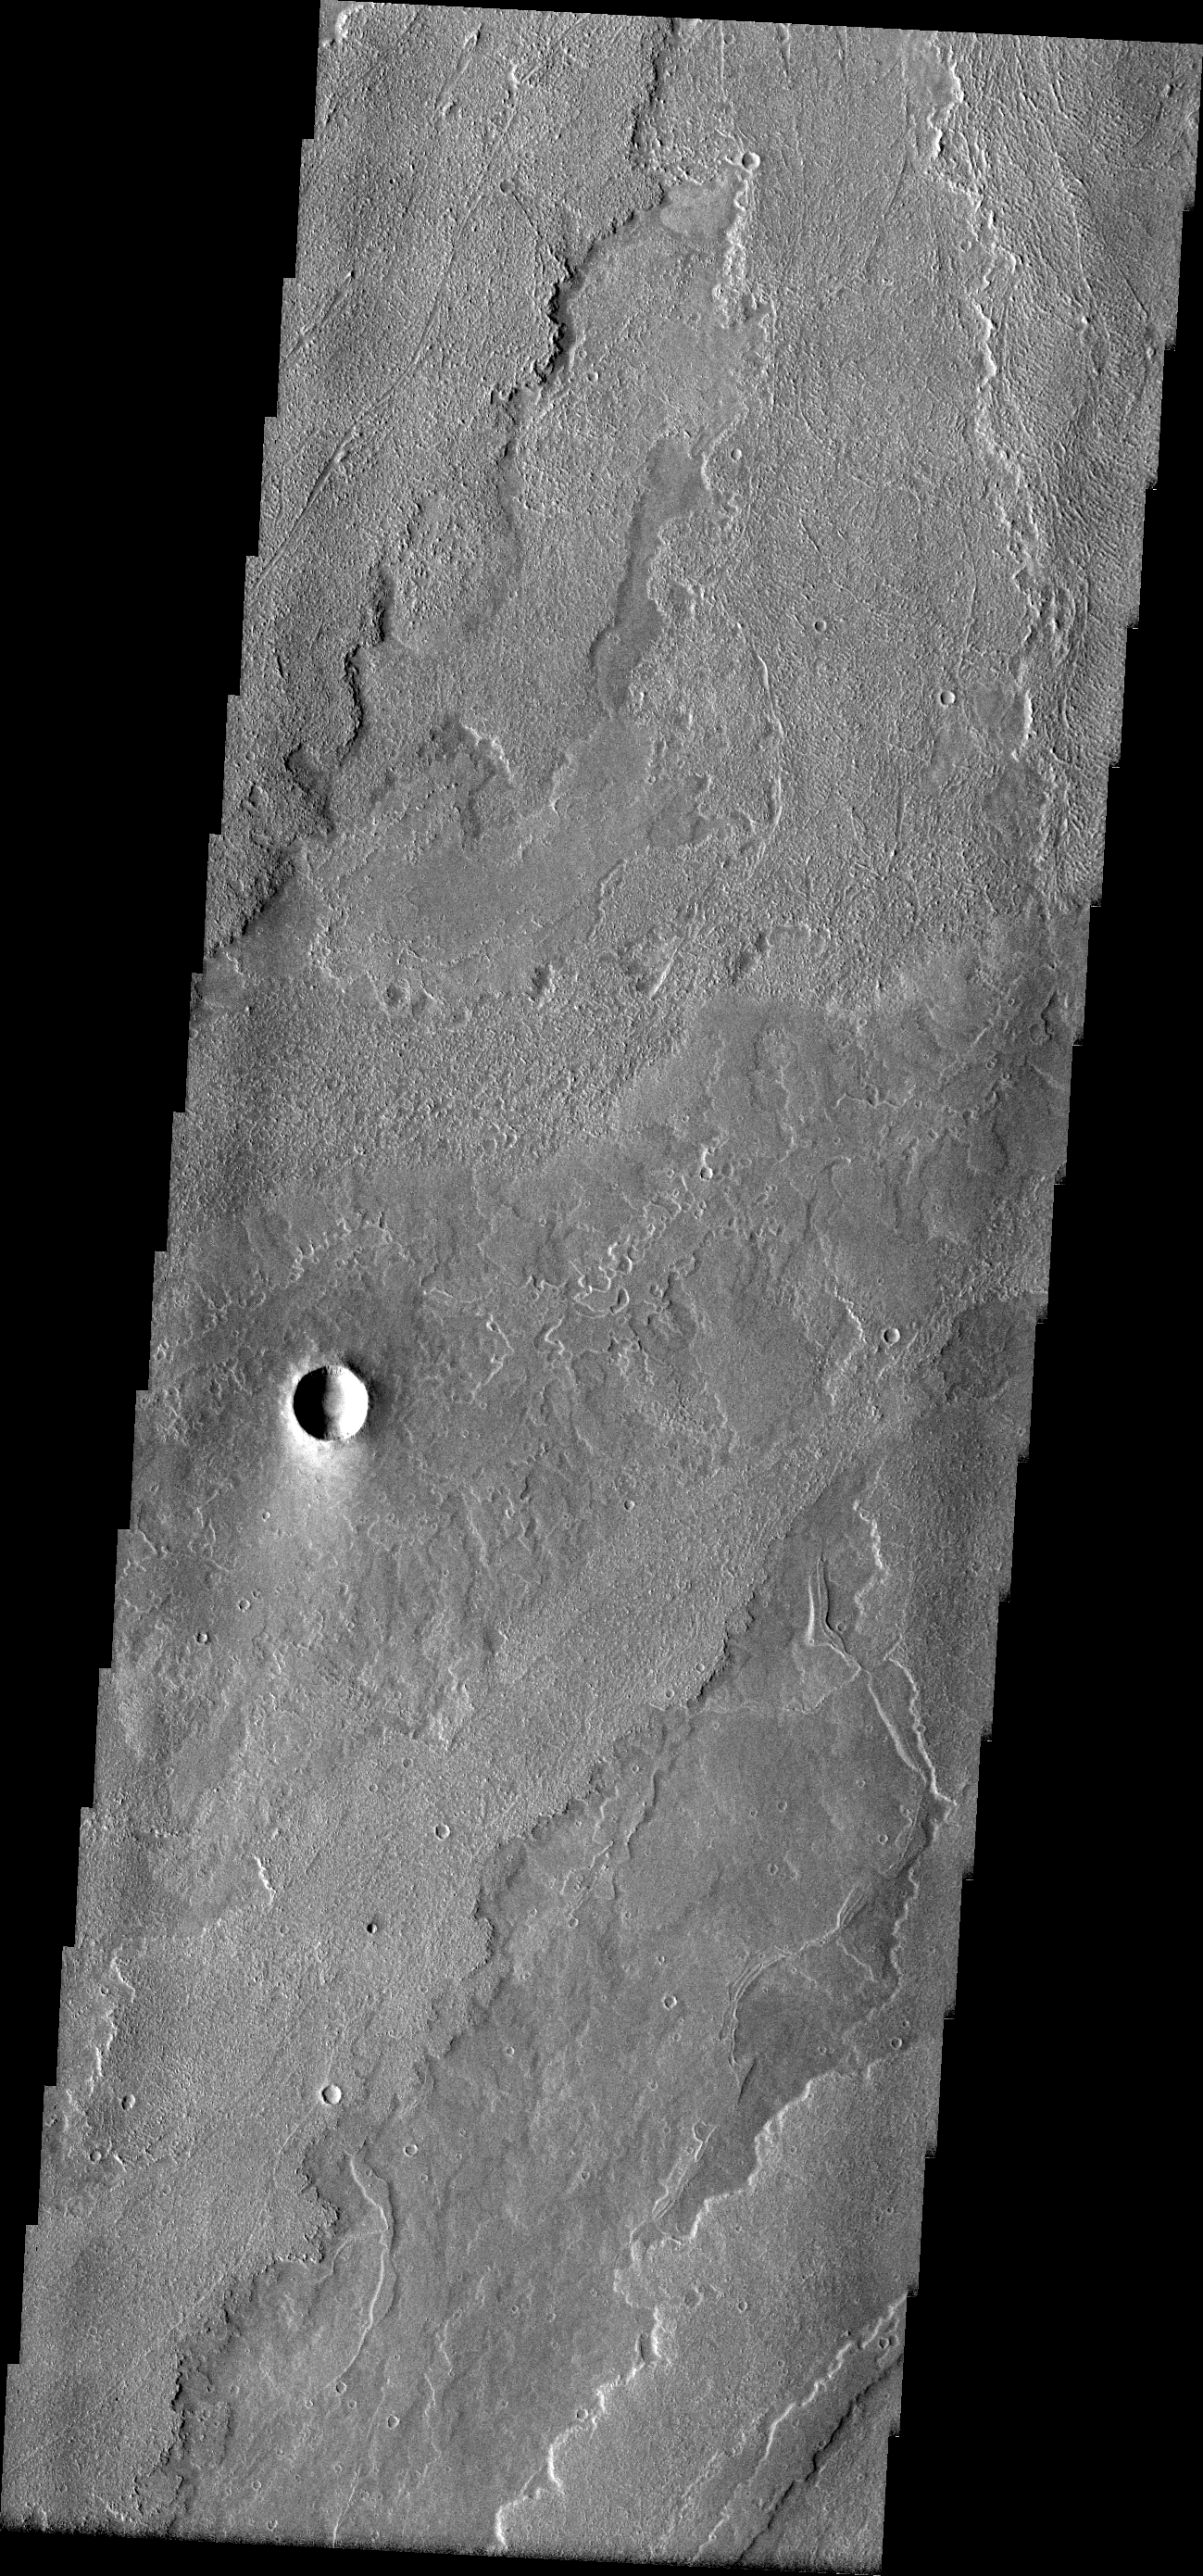

Arsia Flows

A wide variety of surface textures can be found in this VIS image of lava flows from Arsia Mons.

Image information: VIS instrument. Latitude -19.0N, Longitude 232.1E. 18 meter/pixel resolution.

Please see the THEMIS Data Citation Note for details on crediting THEMIS images.

Note: this THEMIS visual image has not been radiometrically nor geometrically calibrated for this preliminary release. An empirical correction has been performed to remove instrumental effects. A linear shift has been applied in the cross-track and down-track direction to approximate spacecraft and planetary motion. Fully calibrated and geometrically projected images will be released through the Planetary Data System in accordance with Project policies at a later time.

NASA’s Jet Propulsion Laboratory manages the 2001 Mars Odyssey mission for NASA’s Office of Space Science, Washington, D.C. The Thermal Emission Imaging System (THEMIS) was developed by Arizona State University, Tempe, in collaboration with Raytheon Santa Barbara Remote Sensing. The THEMIS investigation is led by Dr. Philip Christensen at Arizona State University. Lockheed Martin Astronautics, Denver, is the prime contractor for the Odyssey project, and developed and built the orbiter. Mission operations are conducted jointly from Lockheed Martin and from JPL, a division of the California Institute of Technology in Pasadena.

Credit: NASA/JPL/ASU